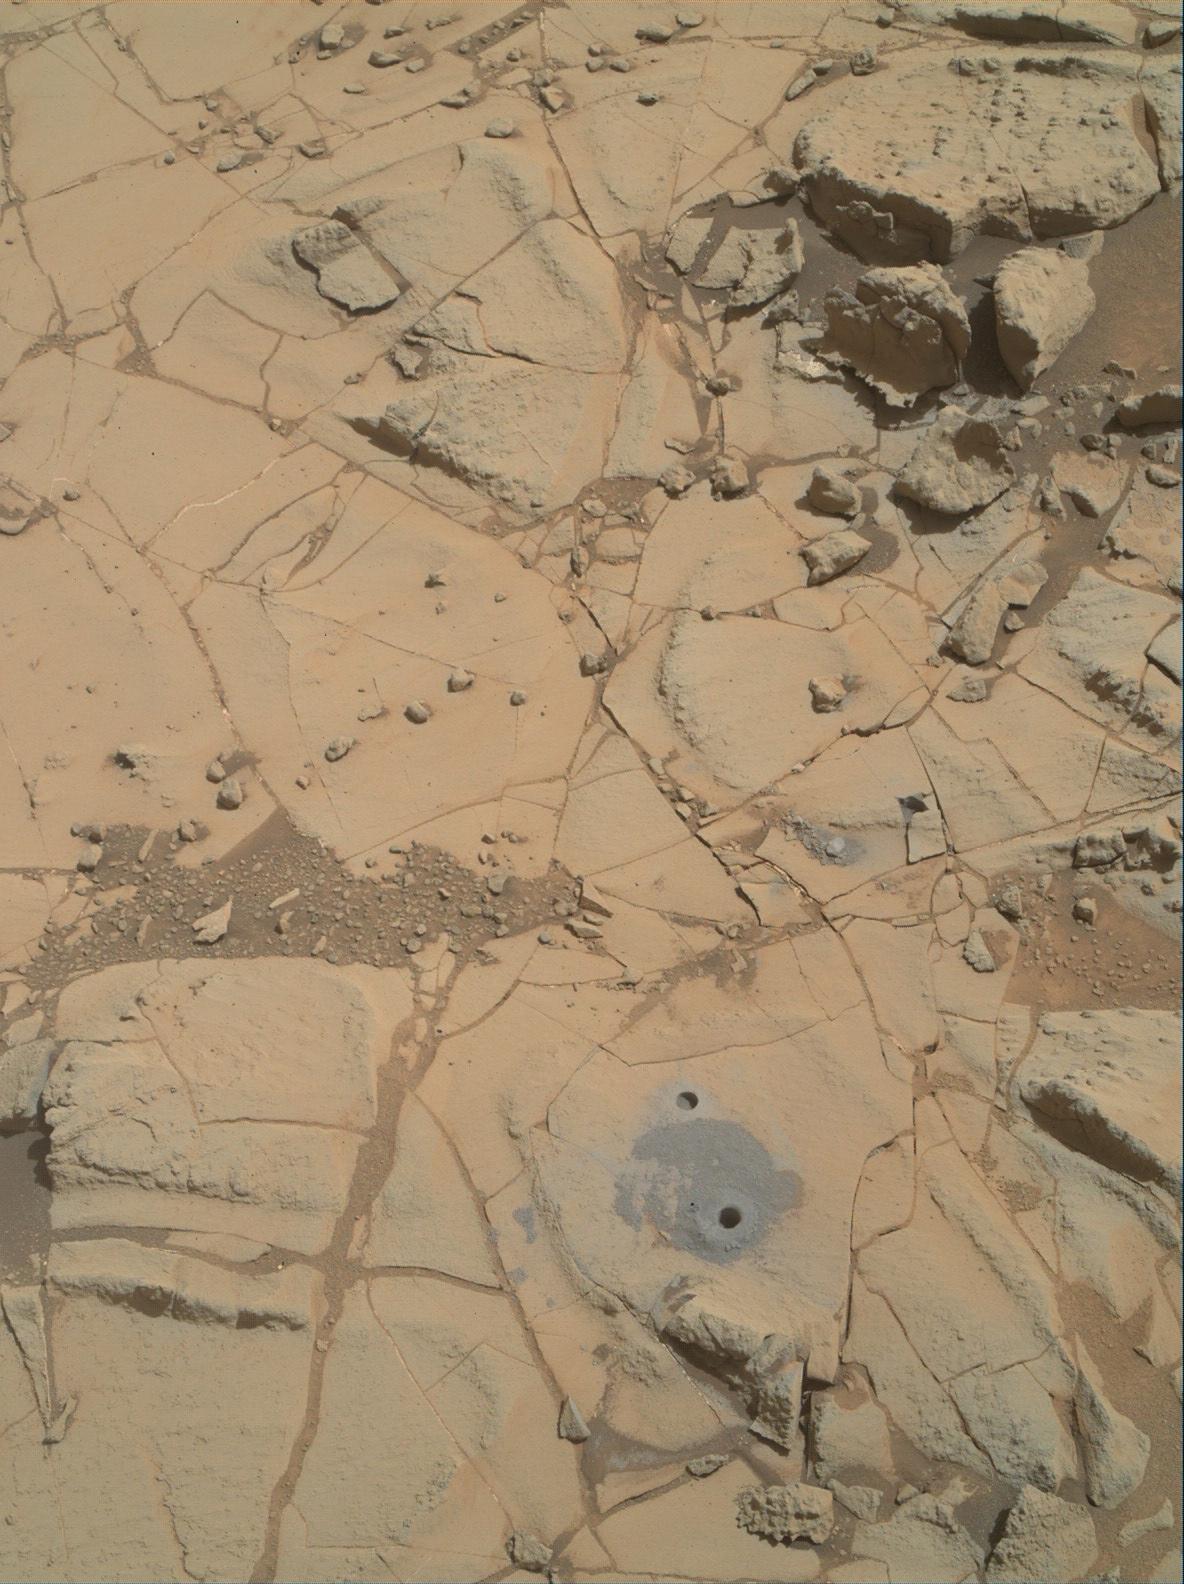

Site of Curiosity’s Second Bite of Mount Sharp

Gray cuttings from drilling by NASA’s Curiosity Mars rover into a target called “Mojave 2” are visible surrounding the sample-collection hole in this image from the rovers’ Mars Hand Lens Imager (MAHLI) camera. This site in the “Pink Cliffs” portion of the “Pahrump Hills” outcrop provided the mission’s second drilled sample of layered rock forming the base of Mount Sharp.

The image was taken on Jan. 31, 2015, during the 884th Martian day, or sol, of Curiosity’s work on Mars. The rover drilled the Mojave 2 sample-collection hole on Sol 882 (Jan. 29) one sol after completing the mini drill test of the site’s suitability for drilling. Each drill hole is about 0.63 inch (1.6 centimeters) in diameter. The hole from the mini drill test is visible about 4 inches (10 centimeters) from the sample-collection hole — toward the upper left in this view. About three times that distance toward upper right, a gray rock fragment surrounded by finer gray material is visible. This is a chunk of freshly exposed rock resulting from a Sol 867 (Jan. 13) mini drill test at a target called “Mojave.” The test there cracked through the rock, showing it to be an unsuitable target for sample-collection drilling.

The location of Pink Cliffs in relation to the rest of the Pahrump Hills outcrop is indicated on the annotated scene at PIA19039.

MAHLI, which is mounted on Curiosity’s robotic arm, was built by Malin Space Science Systems, San Diego. NASA’s Jet Propulsion Laboratory, a division of the California Institute of Technology in Pasadena, manages the Mars Science Laboratory Project for the NASA Science Mission Directorate, Washington. JPL designed and built the project’s Curiosity rover.

Credit: NASA/JPL-Caltech/MSSS